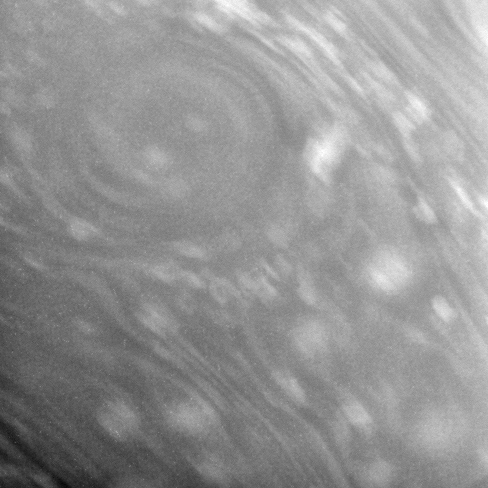

Round Vortex

This close-up view of Saturn’s atmosphere shows a circular vortex surrounded by numerous attendant bright clouds.

Some blurring due to spacecraft motion is apparent in this view.

The image was taken in visible light with the Cassini spacecraft narrow-angle camera on Jan. 3, 2007 at a distance of approximately 1.3 million kilometers (800,000 miles) from Saturn. Image scale is 15 kilometers (9 miles) per pixel.

The Cassini-Huygens mission is a cooperative project of NASA, the European Space Agency and the Italian Space Agency. The Jet Propulsion Laboratory, a division of the California Institute of Technology in Pasadena, manages the mission for NASA’s Science Mission Directorate, Washington, D.C. The Cassini orbiter and its two onboard cameras were designed, developed and assembled at JPL. The imaging operations center is based at the Space Science Institute in Boulder, Colo.

Credit: NASA/JPL/Space Science Institute